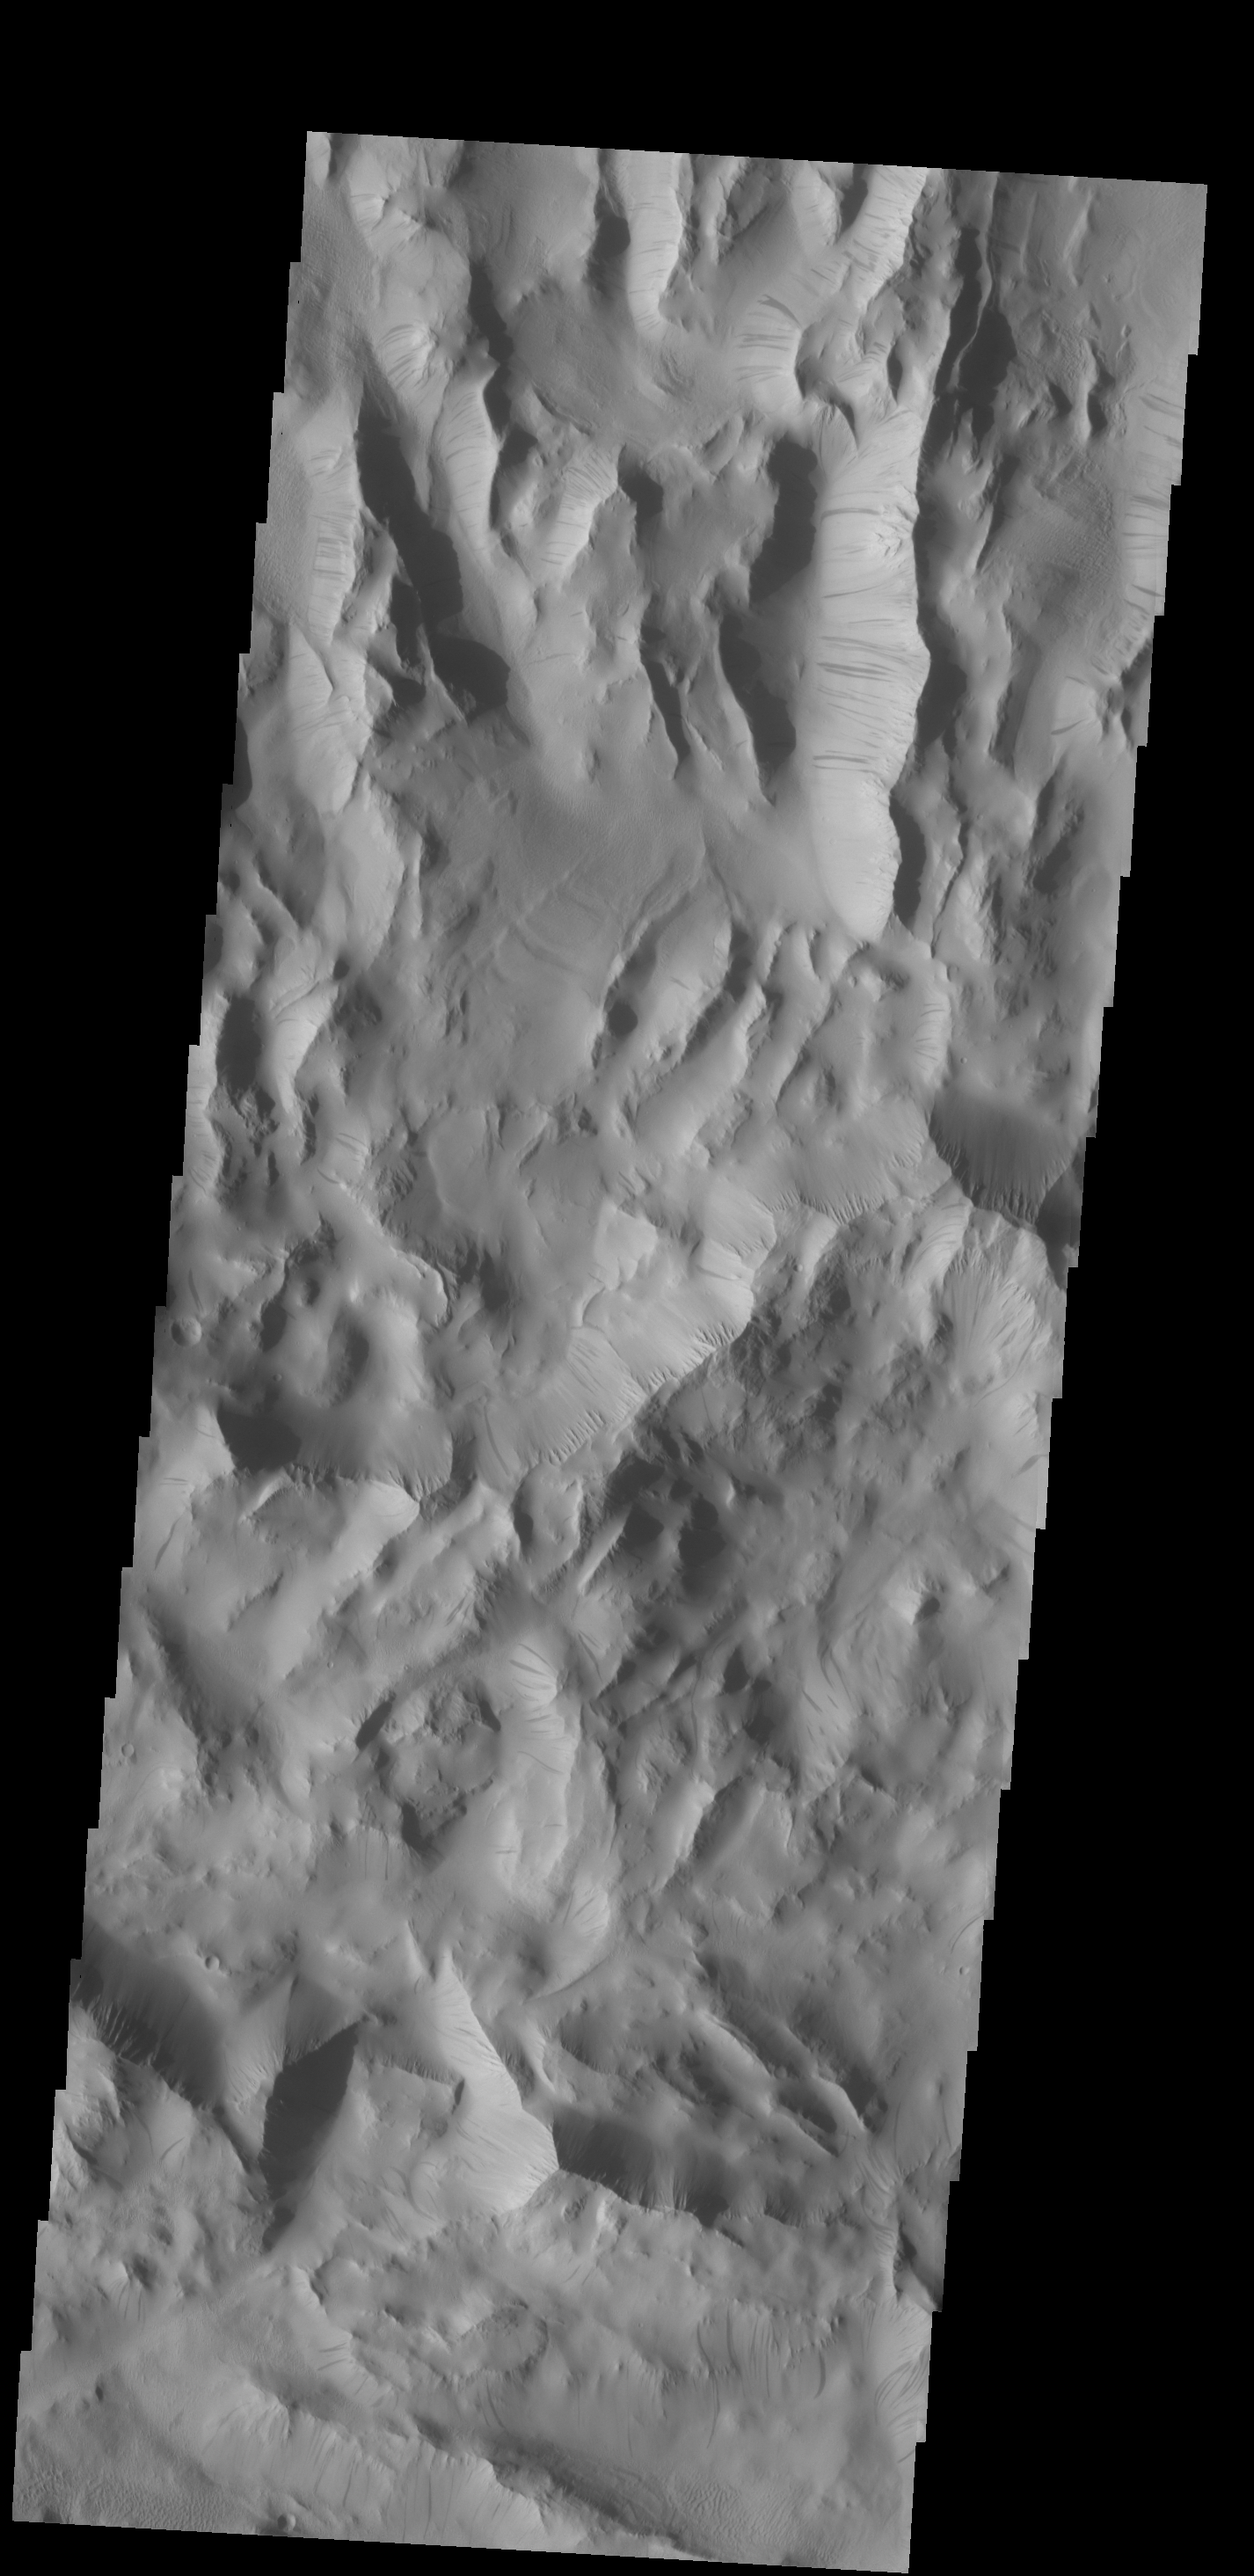

Dark Slope Streaks

Dark slope streaks are common in Lycus Sulci, the complex ridged terrain surrounding the north and west side of Olympus Mons.

Credit: NASA/JPL-Caltech/ASU